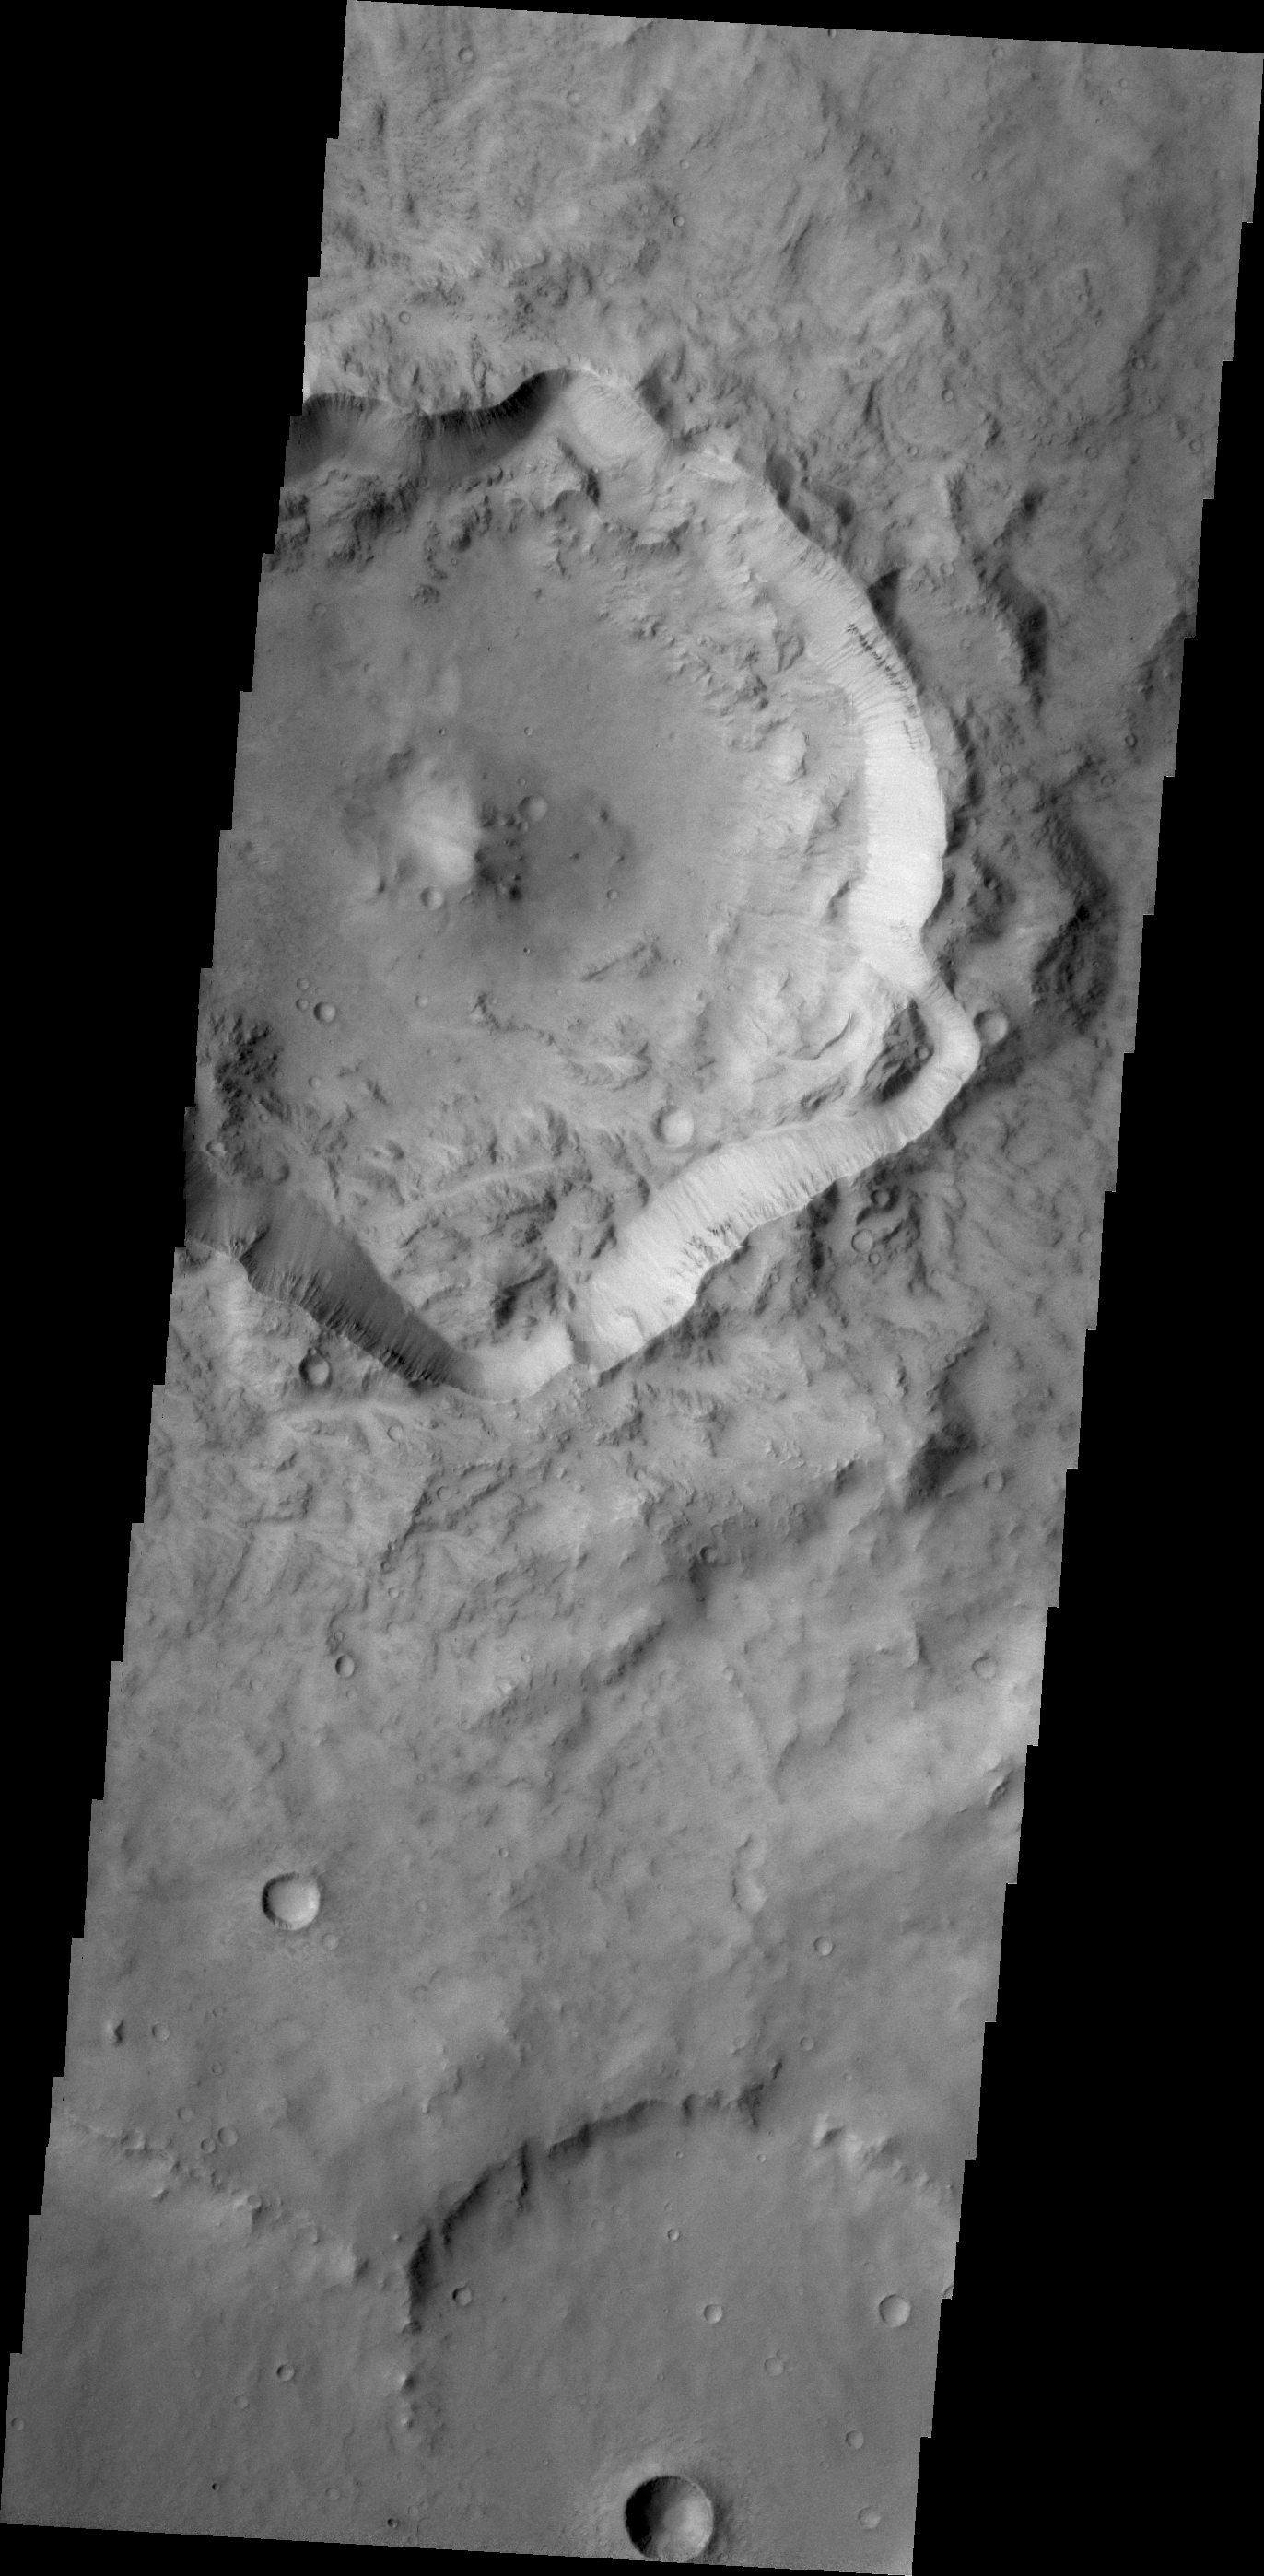

Out of Round

This unnamed crater in Terra Cimmeria is not as round in shape as other craters. Major landslides have occurred on the crater rim, resulting in the final shape we see today.

Credit: NASA/JPL/ASU